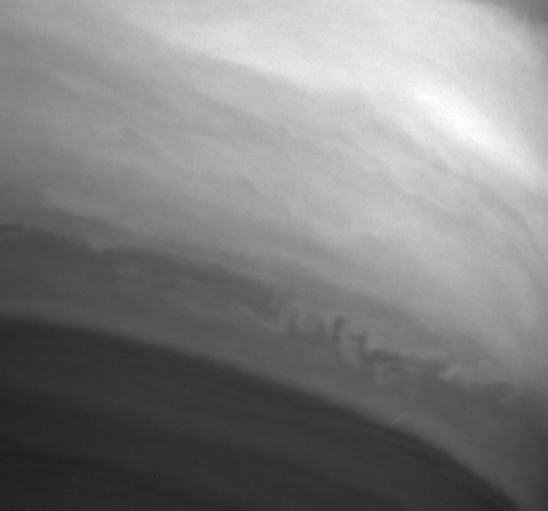

Shredding a Cloud

This close-up of Saturn’s atmosphere shows turbulent activity on the ragged edge of the equatorial cloud band. The turbulence is a direct result of internal heat from the planet and absorbed sunlight, and is generally lower in Saturn’s bland atmosphere than in the atmospheres of Jupiter and Earth. The lower level of turbulence on Saturn may account for its higher wind speeds, compared to Jupiter and Earth.

The image was taken with the Cassini spacecraft narrow angle camera on Sept. 25, 2004, at a distance of 7.7 million kilometers (4.8 million miles) from Saturn through a filter sensitive to wavelengths of infrared light centered at 889 nanometers. The image scale is 92 kilometers (57 miles) per pixel.

The Cassini-Huygens mission is a cooperative project of NASA, the European Space Agency and the Italian Space Agency. The Jet Propulsion Laboratory, a division of the California Institute of Technology in Pasadena, manages the Cassini-Huygens mission for NASA’s Science Mission Directorate, Washington, D.C. The Cassini orbiter and its two onboard cameras were designed, developed and assembled at JPL. The imaging team is based at the Space Science Institute, Boulder, Colo.

Credit: NASA/JPL/Space Science Institute